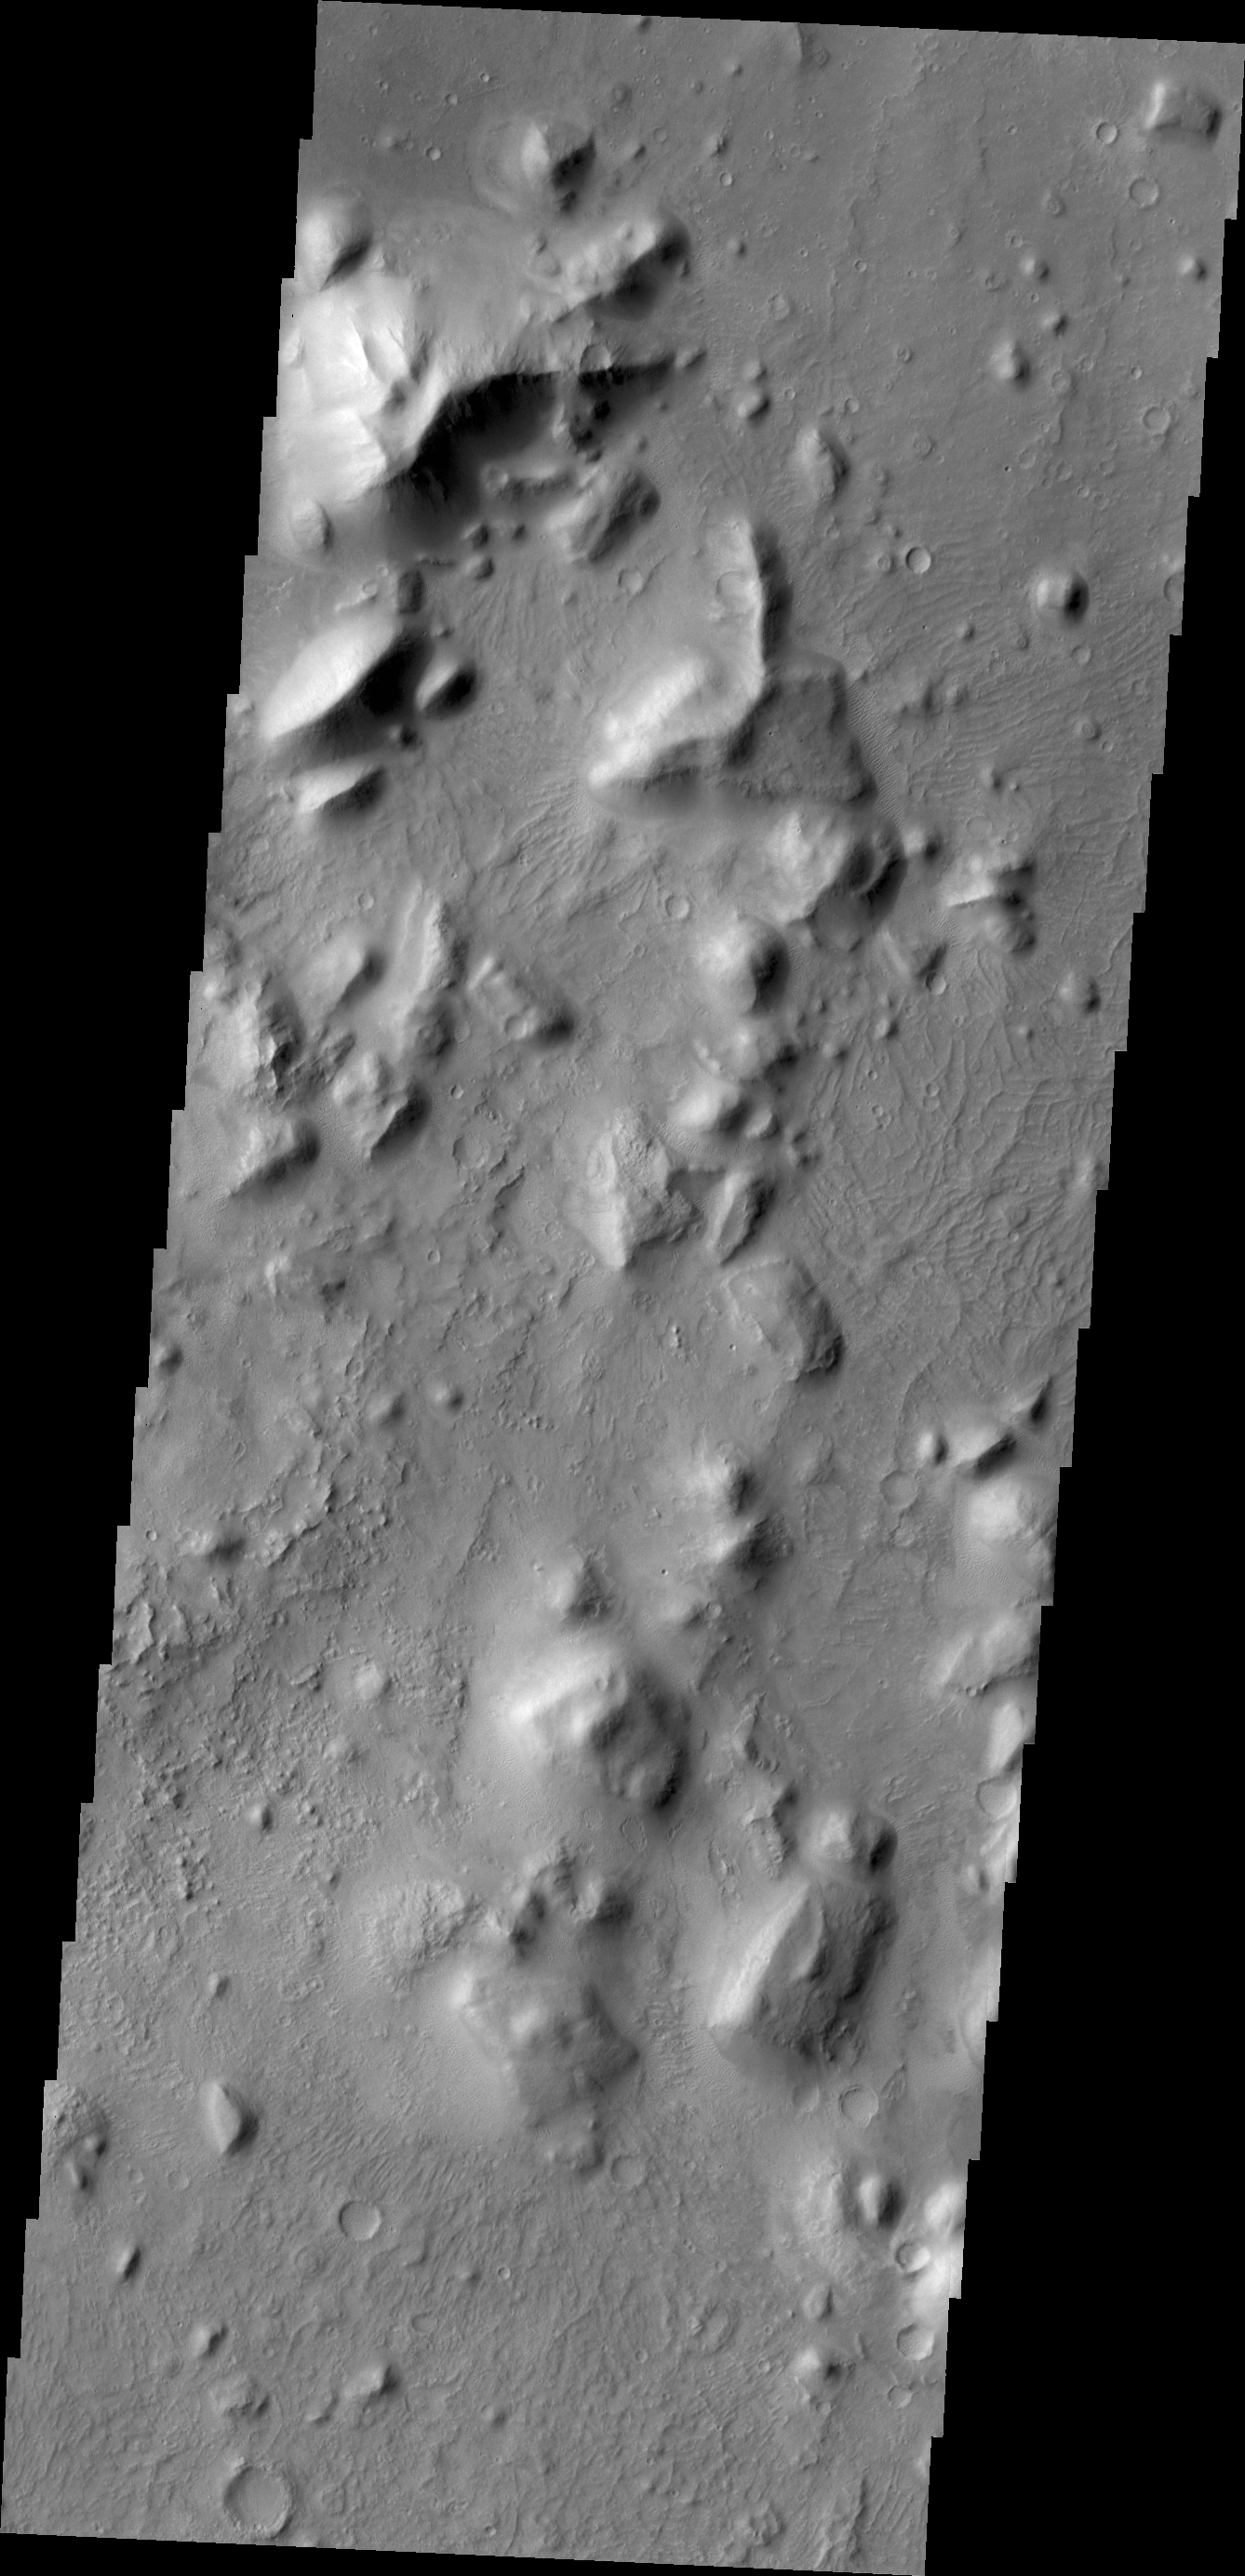

Nepenthes Mensae

Between the highlands of Terra Cimmeria and the low plains of Elysium Planitia and Nepenthes Planum lies the rugged region called Nepenthes Mensae. Hills in this region vary in height and the surrounding surface can vary greatly in texture – from dune forms to low ridges to smooth.

Credit: NASA/JPL/ASU